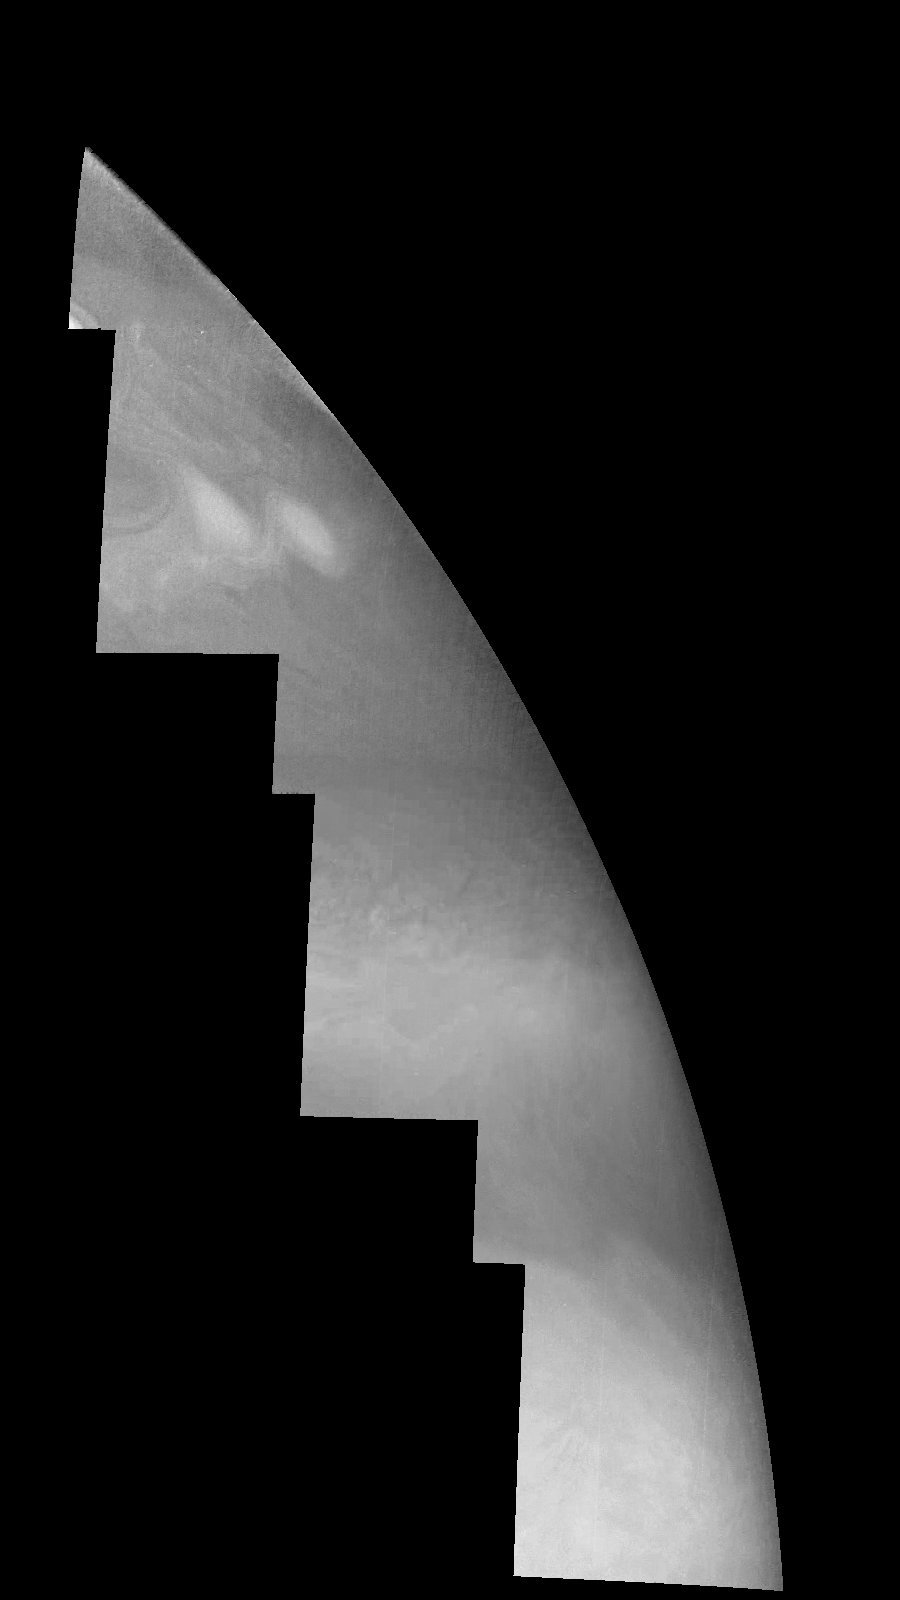

Jupiter’s Northern Hemisphere in a Methane Band (Time Set 3)

Mosaic of Jupiter’s northern hemisphere between 10 and 50 degrees latitude. Jupiter’s atmospheric circulation is dominated by alternating eastward and westward jets from equatorial to polar latitudes. The direction and speed of these jets in part determine the color and texture of the clouds seen in this mosaic. Also visible are several other common Jovian cloud features, including large white ovals, bright spots, dark spots, interacting vortices, and turbulent chaotic systems. The north-south dimension of each of the two interacting vortices in the upper half of the mosaic is about 3500 kilometers.

Light at 889 nanometers is strongly absorbed by atmospheric methane. This mosaic shows the features of a hazy cloud layer tens of kilometers above Jupiter’s main visible cloud deck. This haze varies in height but appears to be present over the entire region. Small patches of very bright clouds may be similar to terrestrial thunderstorms.

North is at the top. The images are projected on a sphere, with features being foreshortened towards the north. The planetary limb runs along the right edge of the mosaic. Cloud patterns appear foreshortened as they approach the limb. The smallest resolved features are tens of kilometers in size. These images were taken on April 3, 1997, at a range of 1.4 million kilometers by the Solid State Imaging system (CCD) on NASA’s Galileo spacecraft.

The Jet Propulsion Laboratory, Pasadena, CA manages the mission for NASA’s Office of Space Science, Washington, DC.

Credit: NASA/JPL-Caltech